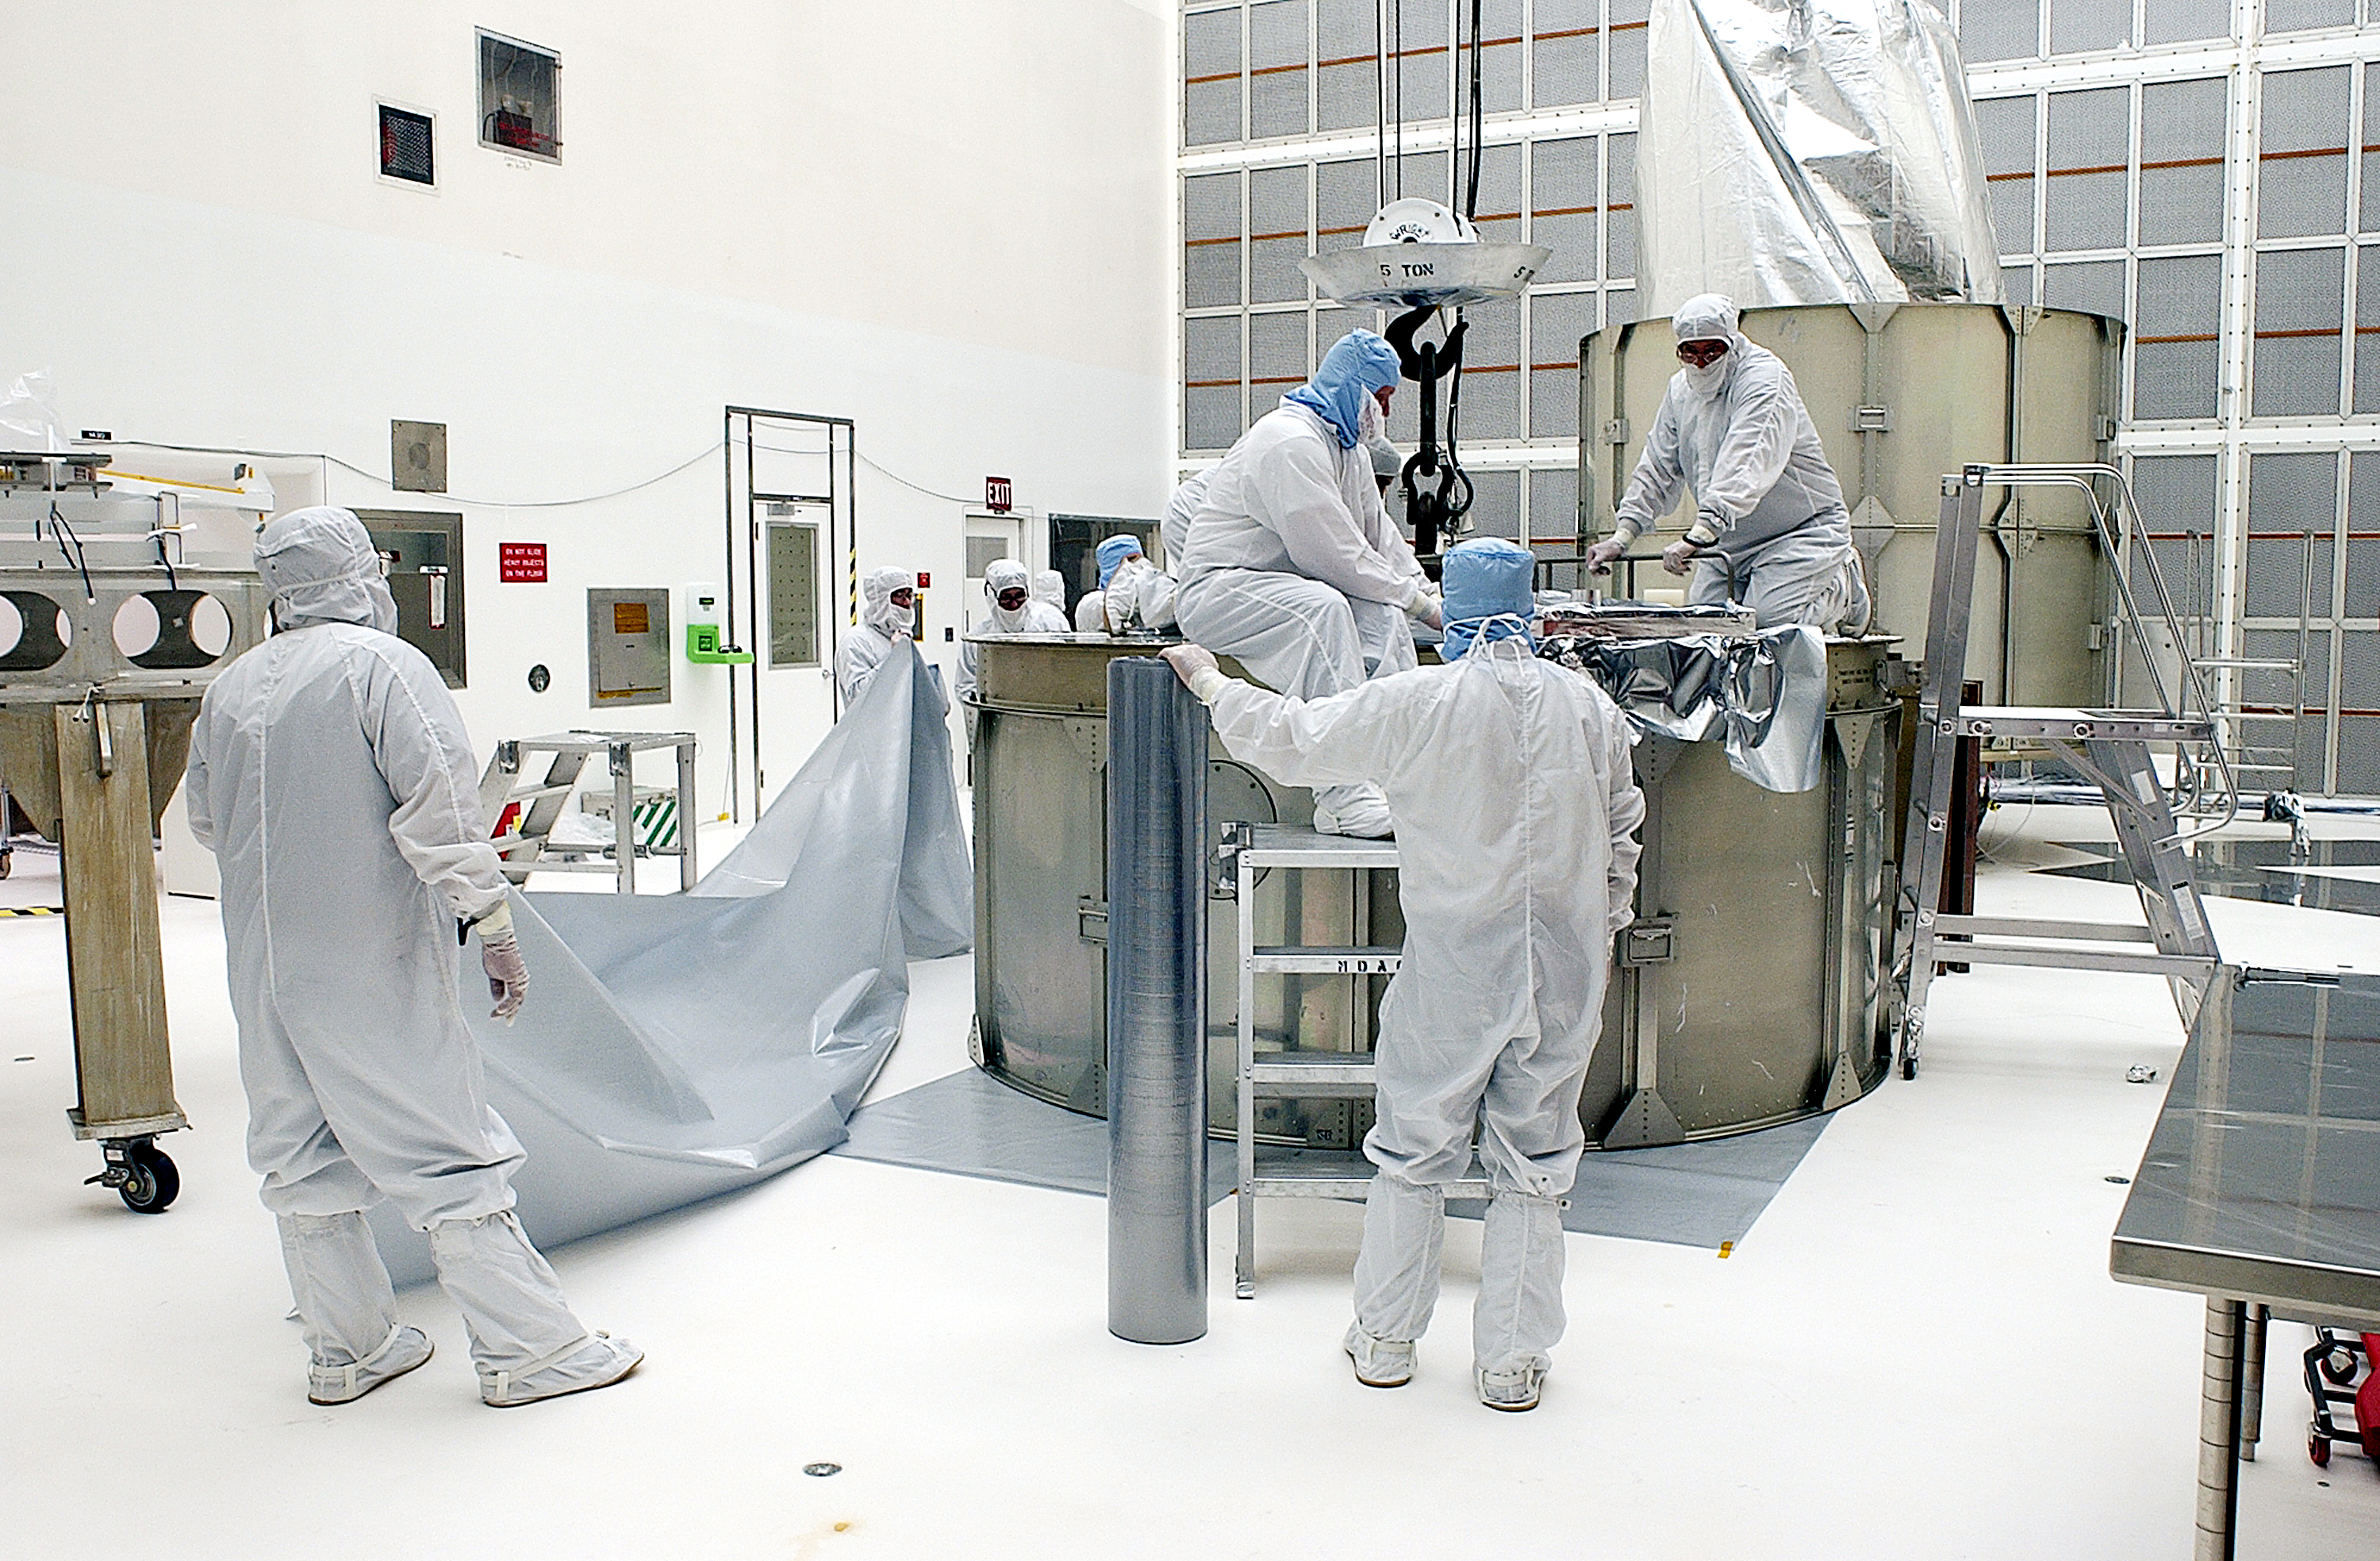

Canister

The Spitzer Space Telescope is placed in its payload canister for transfer to the launch pad before its aborted earlier launch. Spitzer was later moved back off its rocket and subsequently launched on a different vehicle on August 25, 2003.

Credit: NASA/KSC